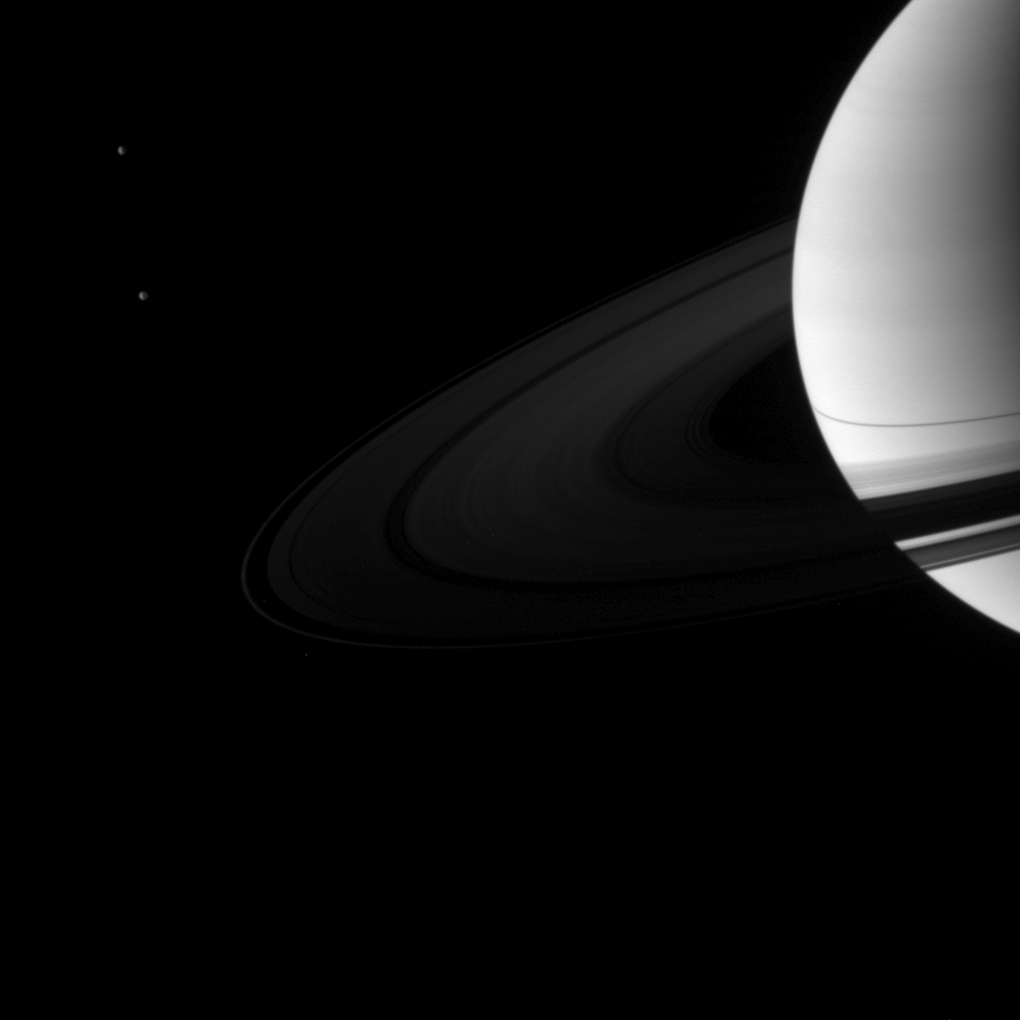

Saturnscape After Equinox

A pair of Saturn’s moons accompany the planet and its rings in this image taken shortly after the planet’s August 2009 equinox.

Dione (1,123 kilometers, or 698 miles across) is in top left of the image. Tethys (1,062 kilometers, or 660 miles across) is on left, below Dione in the image. The vertically thin rings cast a narrow shadow on the planet around the time of equinox. This view looks toward the northern sunlit side of the rings from about 12 degrees above the ringplane. The rings have been brightened relative to the planet to increase visibility.

The novel illumination geometry that accompanies equinox lowers the sun’s angle to the ringplane, significantly darkens the rings, and causes out-of-plane structures to look anomalously bright and cast shadows across the rings. These scenes are possible only during the few months before and after Saturn’s equinox, which occurs only once in about 15 Earth years. Before and after equinox, Cassini’s cameras have spotted not only the predictable shadows of some of Saturn’s moons (see PIA11657), but also the shadows of newly revealed vertical structures in the rings themselves (see PIA11665).

The image was taken in visible light with the Cassini spacecraft wide-angle camera on Aug. 18, 2009. The view was obtained at a distance of approximately 2.2 million kilometers (1.4 million miles) from Saturn and at a Sun-Saturn-spacecraft, or phase, angle of 114 degrees. Image scale is 131 kilometers (81 miles) per pixel.

The Cassini-Huygens mission is a cooperative project of NASA, the European Space Agency and the Italian Space Agency. The Jet Propulsion Laboratory, a division of the California Institute of Technology in Pasadena, manages the mission for NASA’s Science Mission Directorate, Washington, D.C. The Cassini orbiter and its two onboard cameras were designed, developed and assembled at JPL. The imaging operations center is based at the Space Science Institute in Boulder, Colo.

Credit: NASA/JPL/Space Science Institute